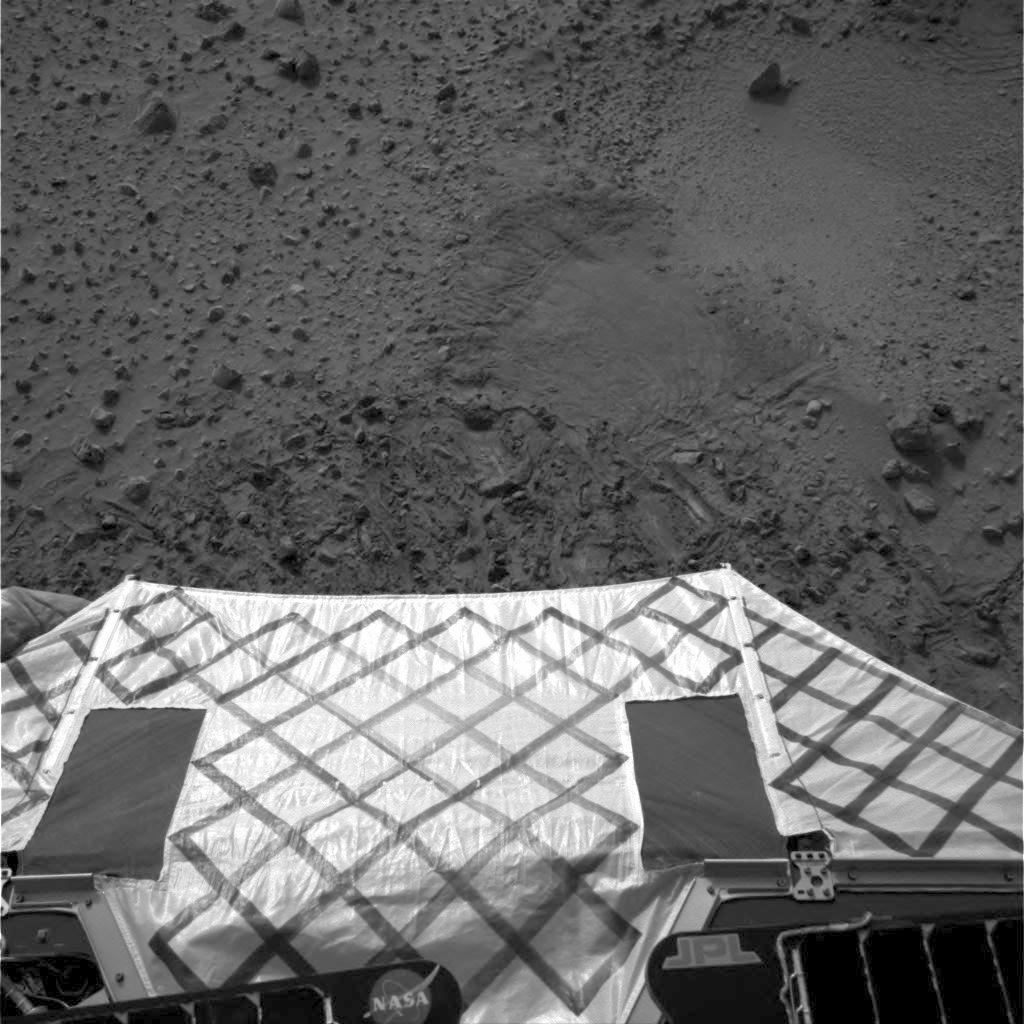

Ready to Roll-2

This image shows the view from the Mars Exploration Rover Spirit after it successfully completed a 115 degree turn to face northwest, the direction it will roll off the lander. The image was taken by the rover’s navigation camera.

Credit: NASA/JPL